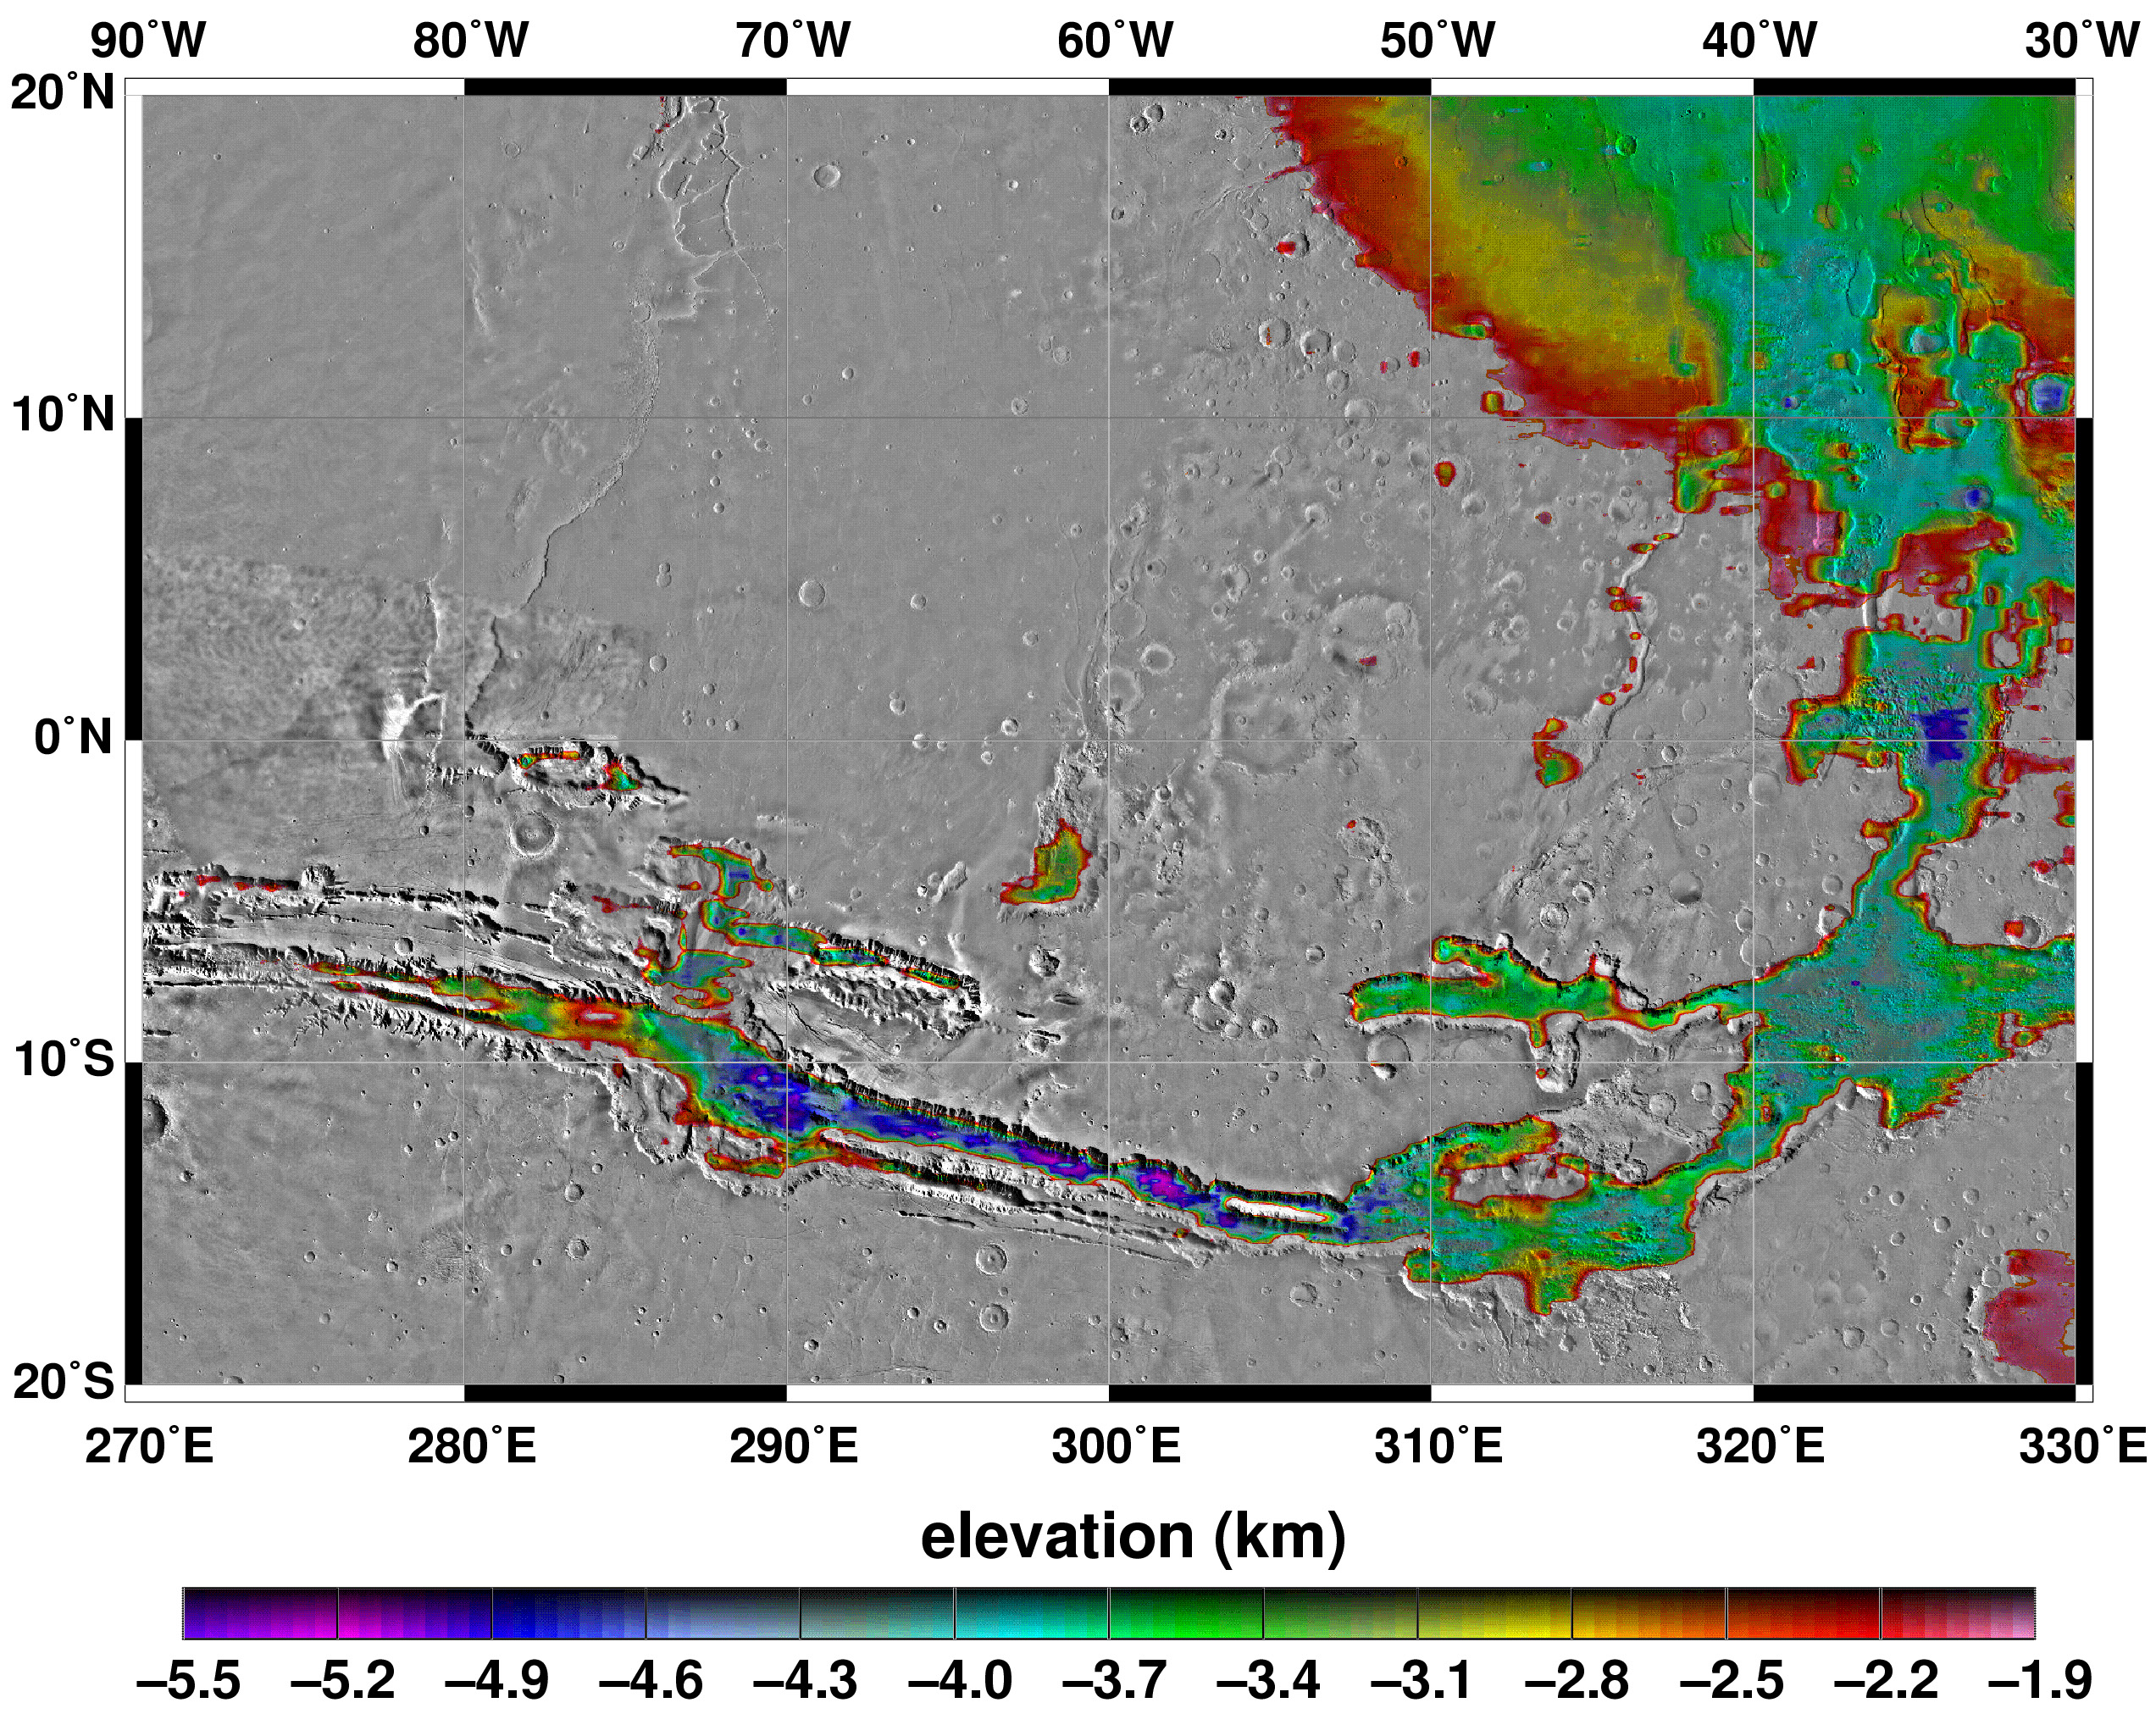

Elevations Within the Floor of the Valles Marineris

Elevations within the floor of the Valles Marineris canyon system and the adjacent Chryse outflow channels. All areas not color contoured have elevations above -1.9 km.

Credit: NASA/JPL/GSFC